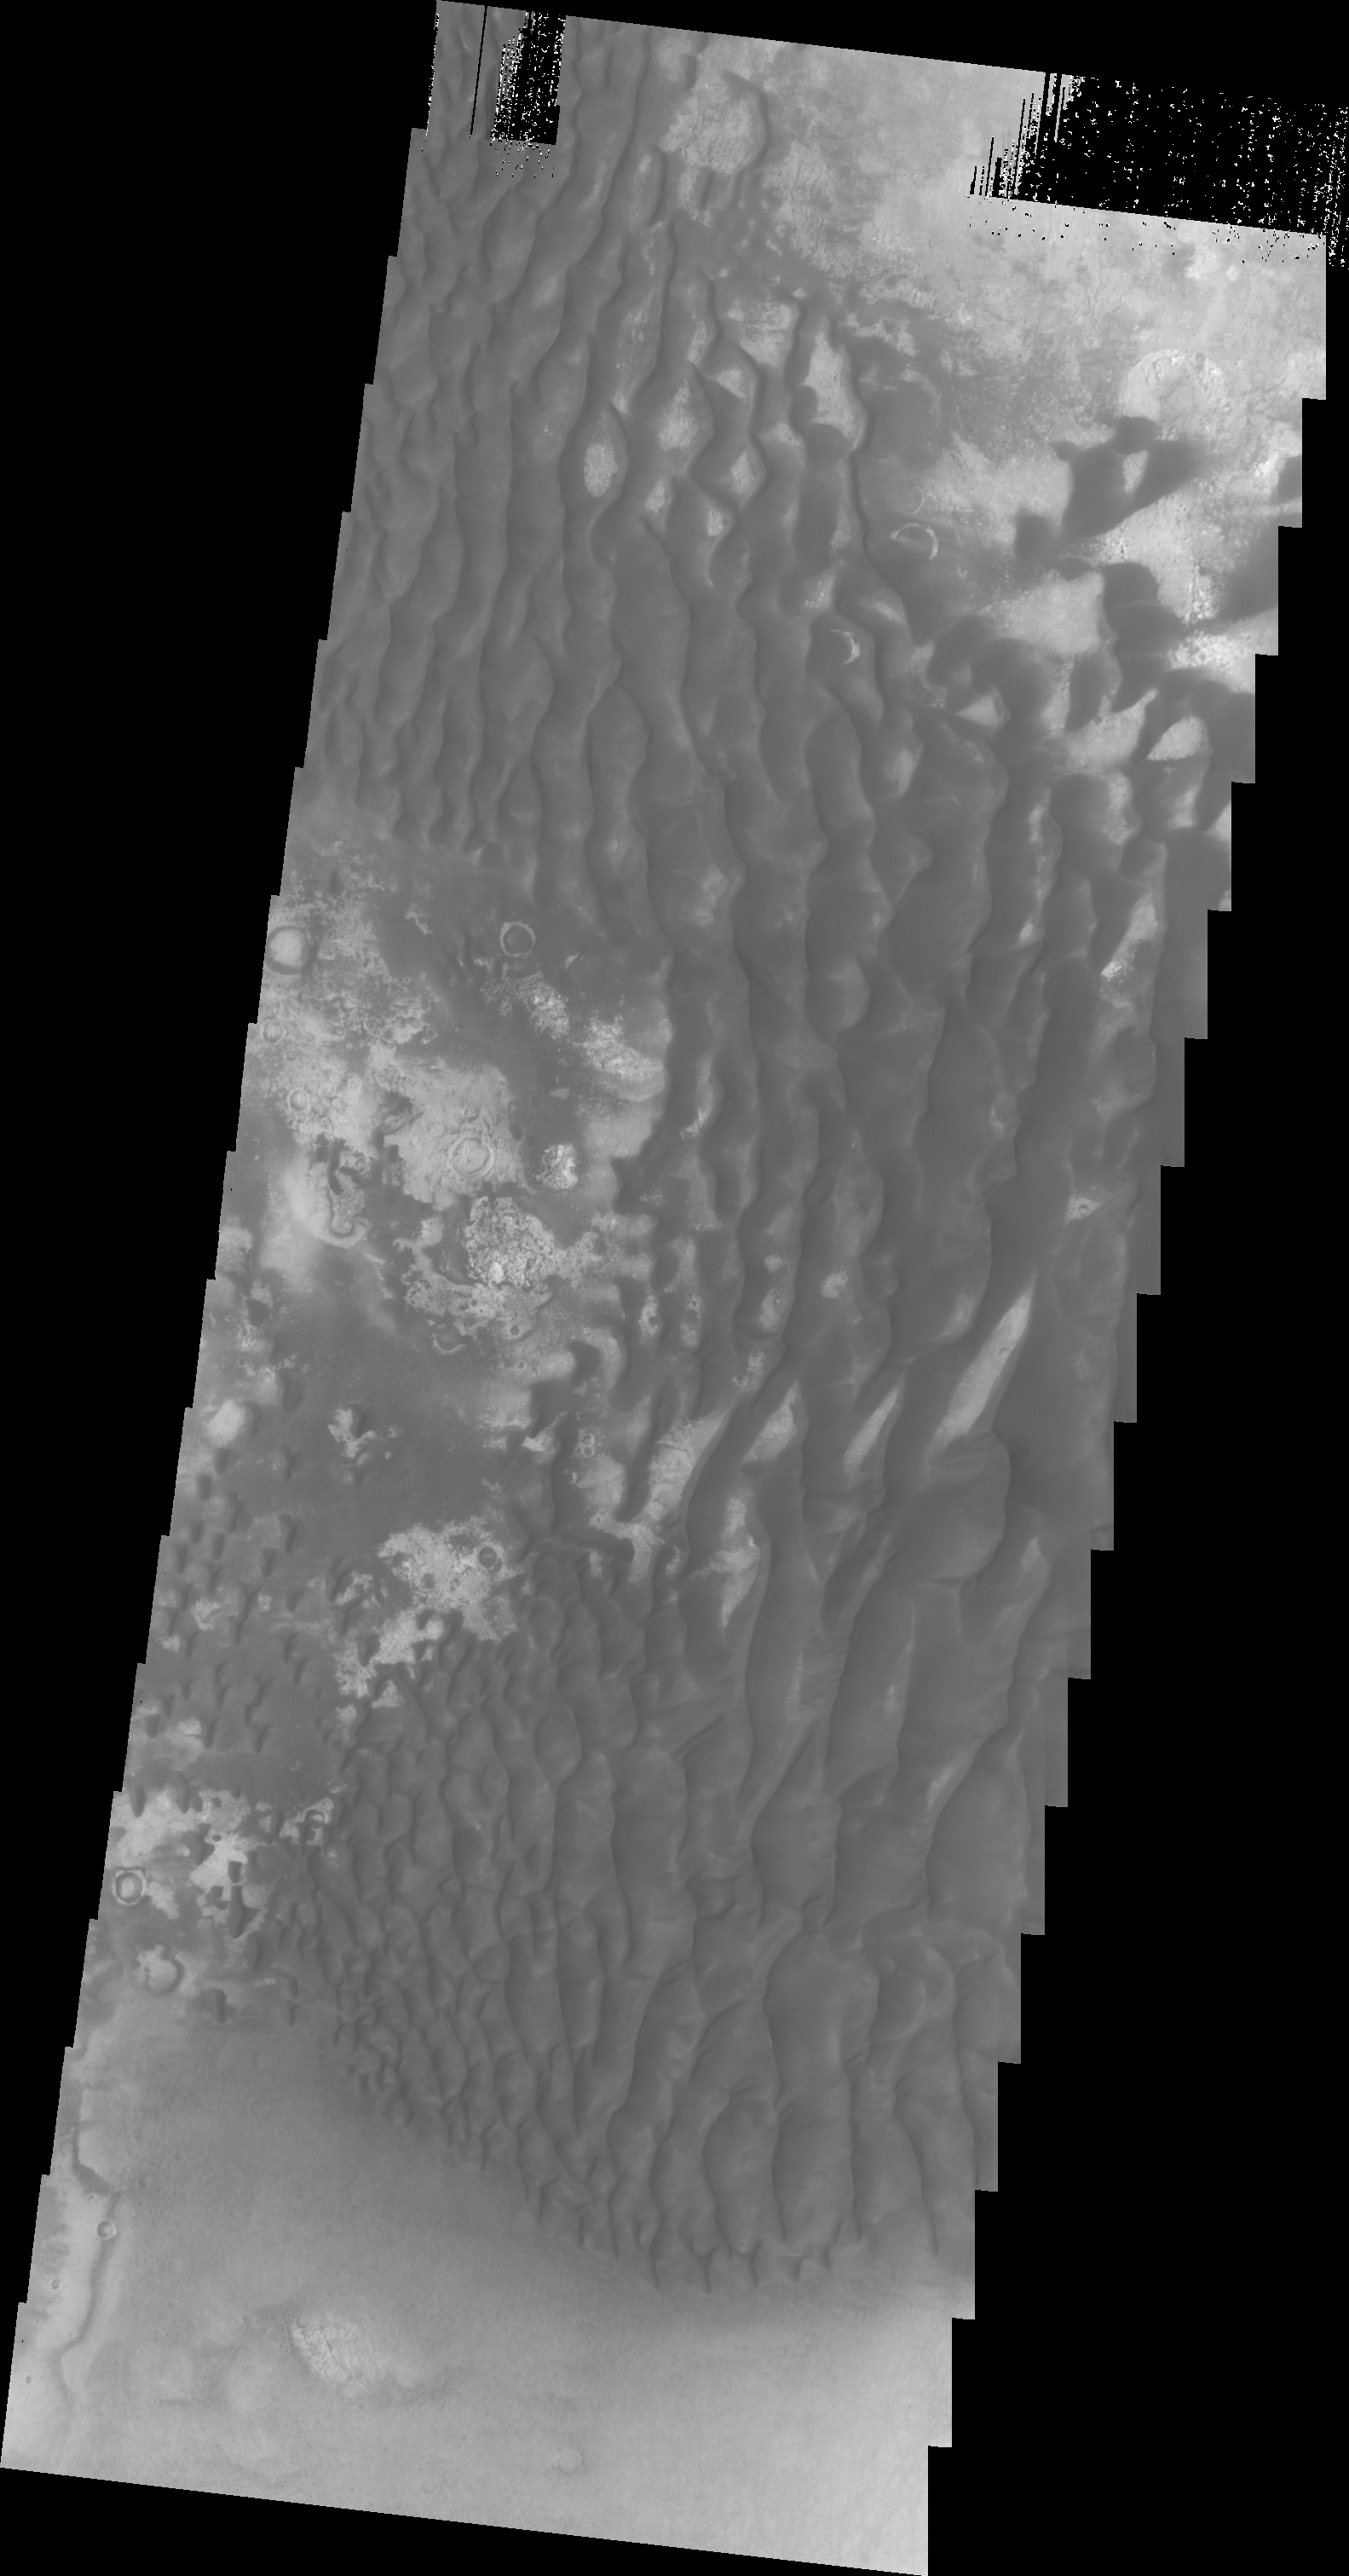

Kaiser Crater

This VIS image was collected at the same time as yesterday’s infrared image. In the visible wavelengths the dunes are dark, in IR they are bright (warm).

Image information: VIS instrument. Latitude -47.0N, Longitude 19.4E. 20 meter/pixel resolution.

Please see the THEMIS Data Citation Note for details on crediting THEMIS images.

Note: this THEMIS visual image has not been radiometrically nor geometrically calibrated for this preliminary release. An empirical correction has been performed to remove instrumental effects. A linear shift has been applied in the cross-track and down-track direction to approximate spacecraft and planetary motion. Fully calibrated and geometrically projected images will be released through the Planetary Data System in accordance with Project policies at a later time.

NASA’s Jet Propulsion Laboratory manages the 2001 Mars Odyssey mission for NASA’s Office of Space Science, Washington, D.C. The Thermal Emission Imaging System (THEMIS) was developed by Arizona State University, Tempe, in collaboration with Raytheon Santa Barbara Remote Sensing. The THEMIS investigation is led by Dr. Philip Christensen at Arizona State University. Lockheed Martin Astronautics, Denver, is the prime contractor for the Odyssey project, and developed and built the orbiter. Mission operations are conducted jointly from Lockheed Martin and from JPL, a division of the California Institute of Technology in Pasadena.

Credit: NASA/JPL/ASU